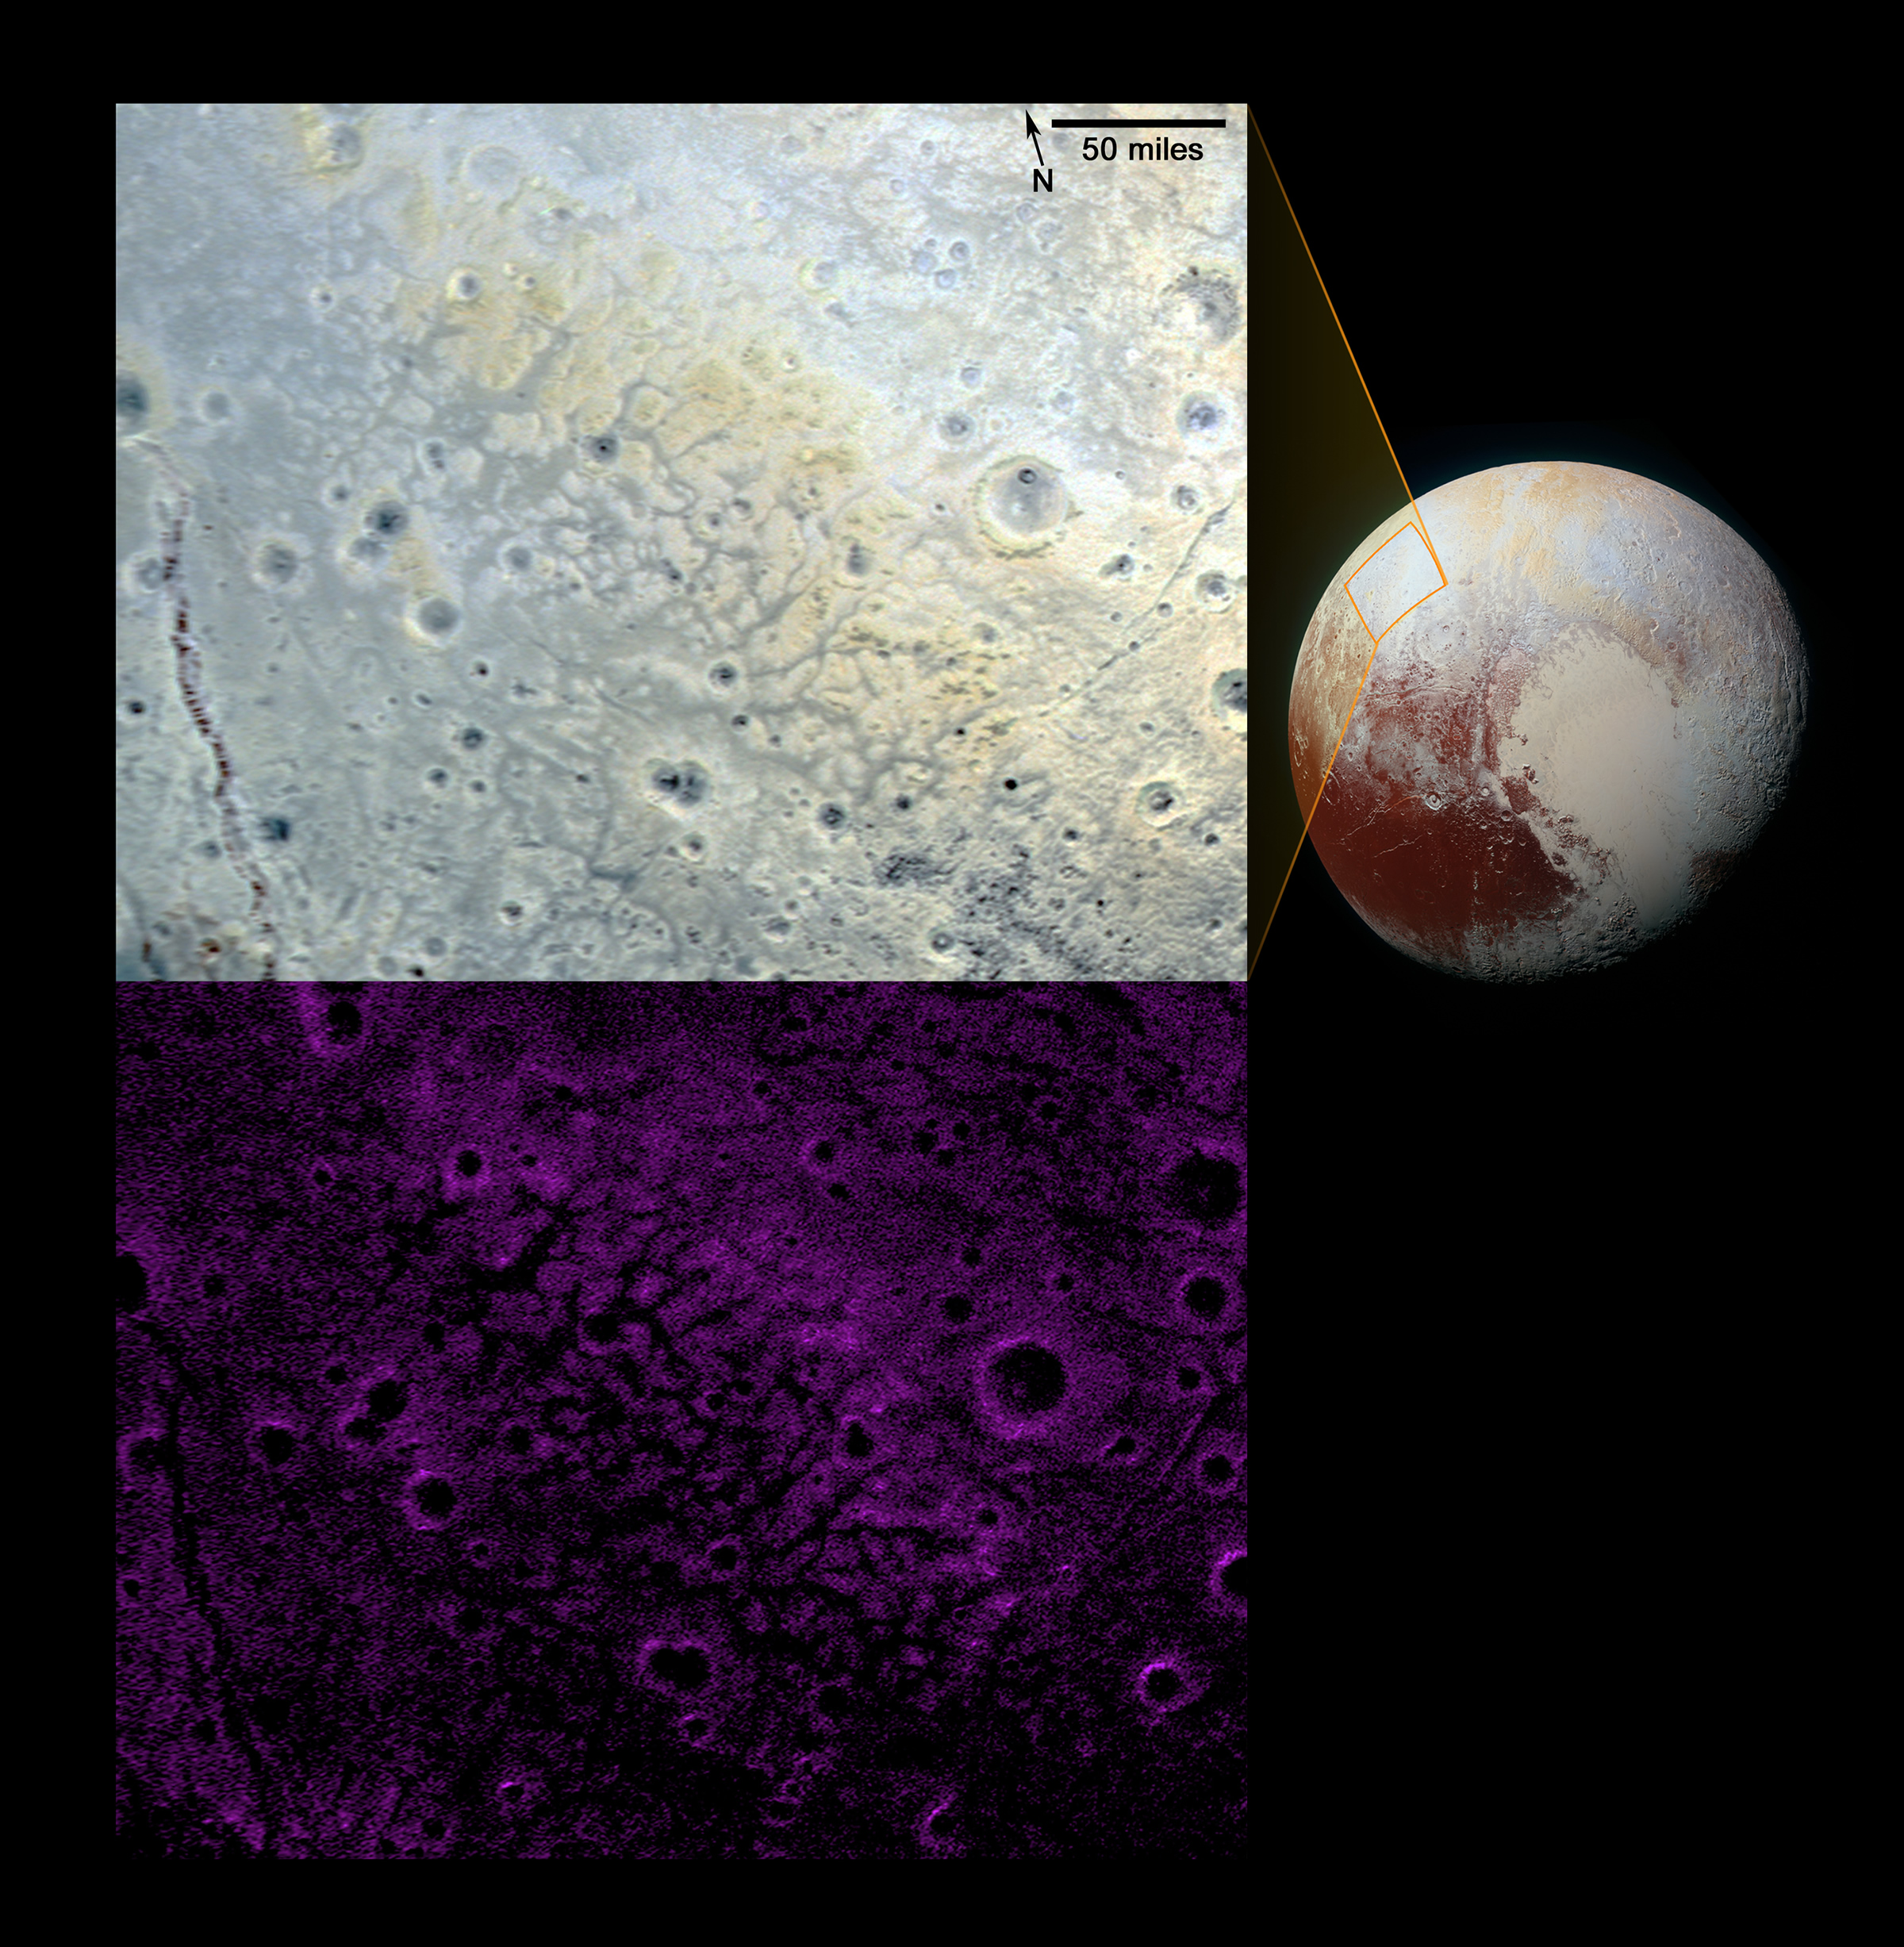

Pluto’s ‘Fretted’ Terrain

In looking over images of Pluto’s informally named Venera Terra region, New Horizons scientists have spotted an expanse of terrain they describe as “fretted.” As shown in the enhanced-color image at top, this terrain consists of bright plains divided into polygon-shaped blocks by a network of dark, connected valleys typically reaching a few miles (3 to 4 kilometers) wide. Numerous impact craters of up to 15 miles (25 kilometers) in diameter also dot the area, implying the surface formed early in Pluto’s history.

New Horizons scientists haven’t seen this type of terrain anywhere else on Pluto; in fact, it’s rare terrain across the solar system — the only other well-known example of such being Noctis Labyrinthus on Mars. The distinct interconnected valley network was likely formed by extensional fracturing of Pluto’s surface. The valleys separating the blocks may then have been widened by movement of nitrogen ice glaciers, or flowing liquids, or possibly by ice sublimation at the block margins. Compositional data from New Horizons’ Ralph/Multispectral Visible Imaging Camera (MVIC), shown in the bottom image, indicate that the blocks are rich in methane ice (shown as false-color purple); methane is susceptible to sublimation at Pluto surface conditions.

The resolution of these MVIC images is approximately 2,230 feet (680 meters) per pixel. They were obtained at a range of approximately 21,100 miles (33,900 kilometers) from Pluto, about 45 minutes before New Horizons’ closest approach on July 14, 2015.

The Johns Hopkins University Applied Physics Laboratory in Laurel, Maryland, designed, built, and operates the New Horizons spacecraft, and manages the mission for NASA’s Science Mission Directorate. The Southwest Research Institute, based in San Antonio, leads the science team, payload operations and encounter science planning. New Horizons is part of the New Frontiers Program managed by NASA’s Marshall Space Flight Center in Huntsville, Alabama.

Credit: NASA/Johns Hopkins University Applied Physics Laboratory/Southwest Research Institute